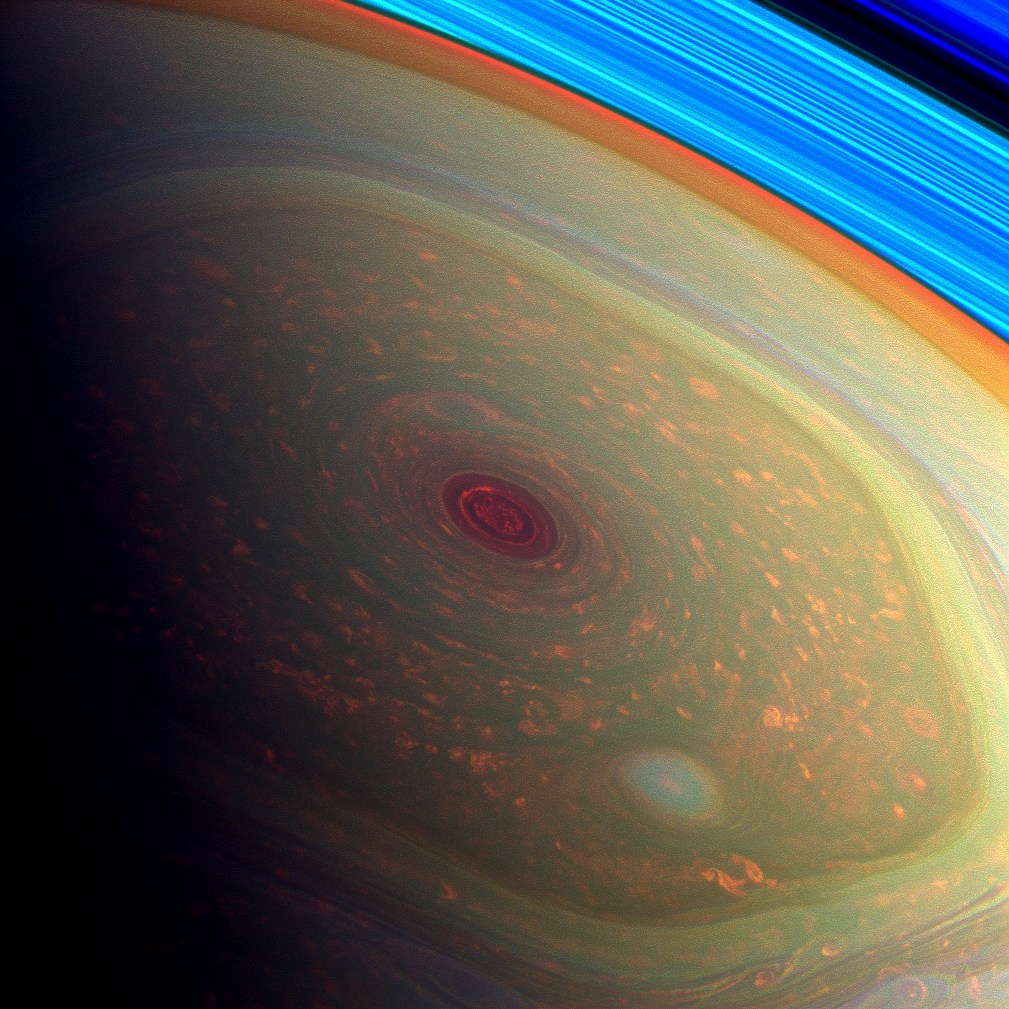

Enter the Vortex … in Psychedelic Color

This spectacular, vertigo inducing, false-color image from NASA’s Cassini mission highlights the storms at Saturn’s north pole. The angry eye of a hurricane-like storm appears dark red while the fast-moving hexagonal jet stream framing it is a yellowish green. Low-lying clouds circling inside the hexagonal feature appear as muted orange color. A second, smaller vortex pops out in teal at the lower right of the image. The rings of Saturn appear in vivid blue at the top right.

The images were taken with Cassini’s wide-angle camera using a combination of spectral filters sensitive to wavelengths of near-infrared light. The images filtered at 890 nanometers are projected as blue. The images filtered at 728 nanometers are projected as green, and images filtered at 752 nanometers are projected as red. At Saturn, this scheme means colors correlate to different altitudes in the planet’s polar atmosphere: red indicates deep, while green shows clouds that are higher in altitude. High clouds are typically associated with locations of intense upwelling in a storm. These images help scientists learn the distribution and frequencies of such storms. The rings are bright blue in this color scheme because there is no methane gas between the ring particles and the camera.

The view was acquired at a distance of approximately 261,000 miles (419,000 kilometers) from Saturn and at a sun-Saturn-spacecraft, or phase, angle of 94 degrees. Image scale is 13 miles (22 kilometers) per pixel.

The Cassini-Huygens mission is a cooperative project of NASA, the European Space Agency and the Italian Space Agency. NASA’s Jet Propulsion Laboratory, a division of the California Institute of Technology in Pasadena, manages the mission for NASA’s Science Mission Directorate, Washington, D.C. The Cassini orbiter and its two onboard cameras were designed, developed and assembled at JPL. The imaging operations center is based at the Space Science Institute in Boulder, Colo.

Credit: NASA/JPL-Caltech/SSI